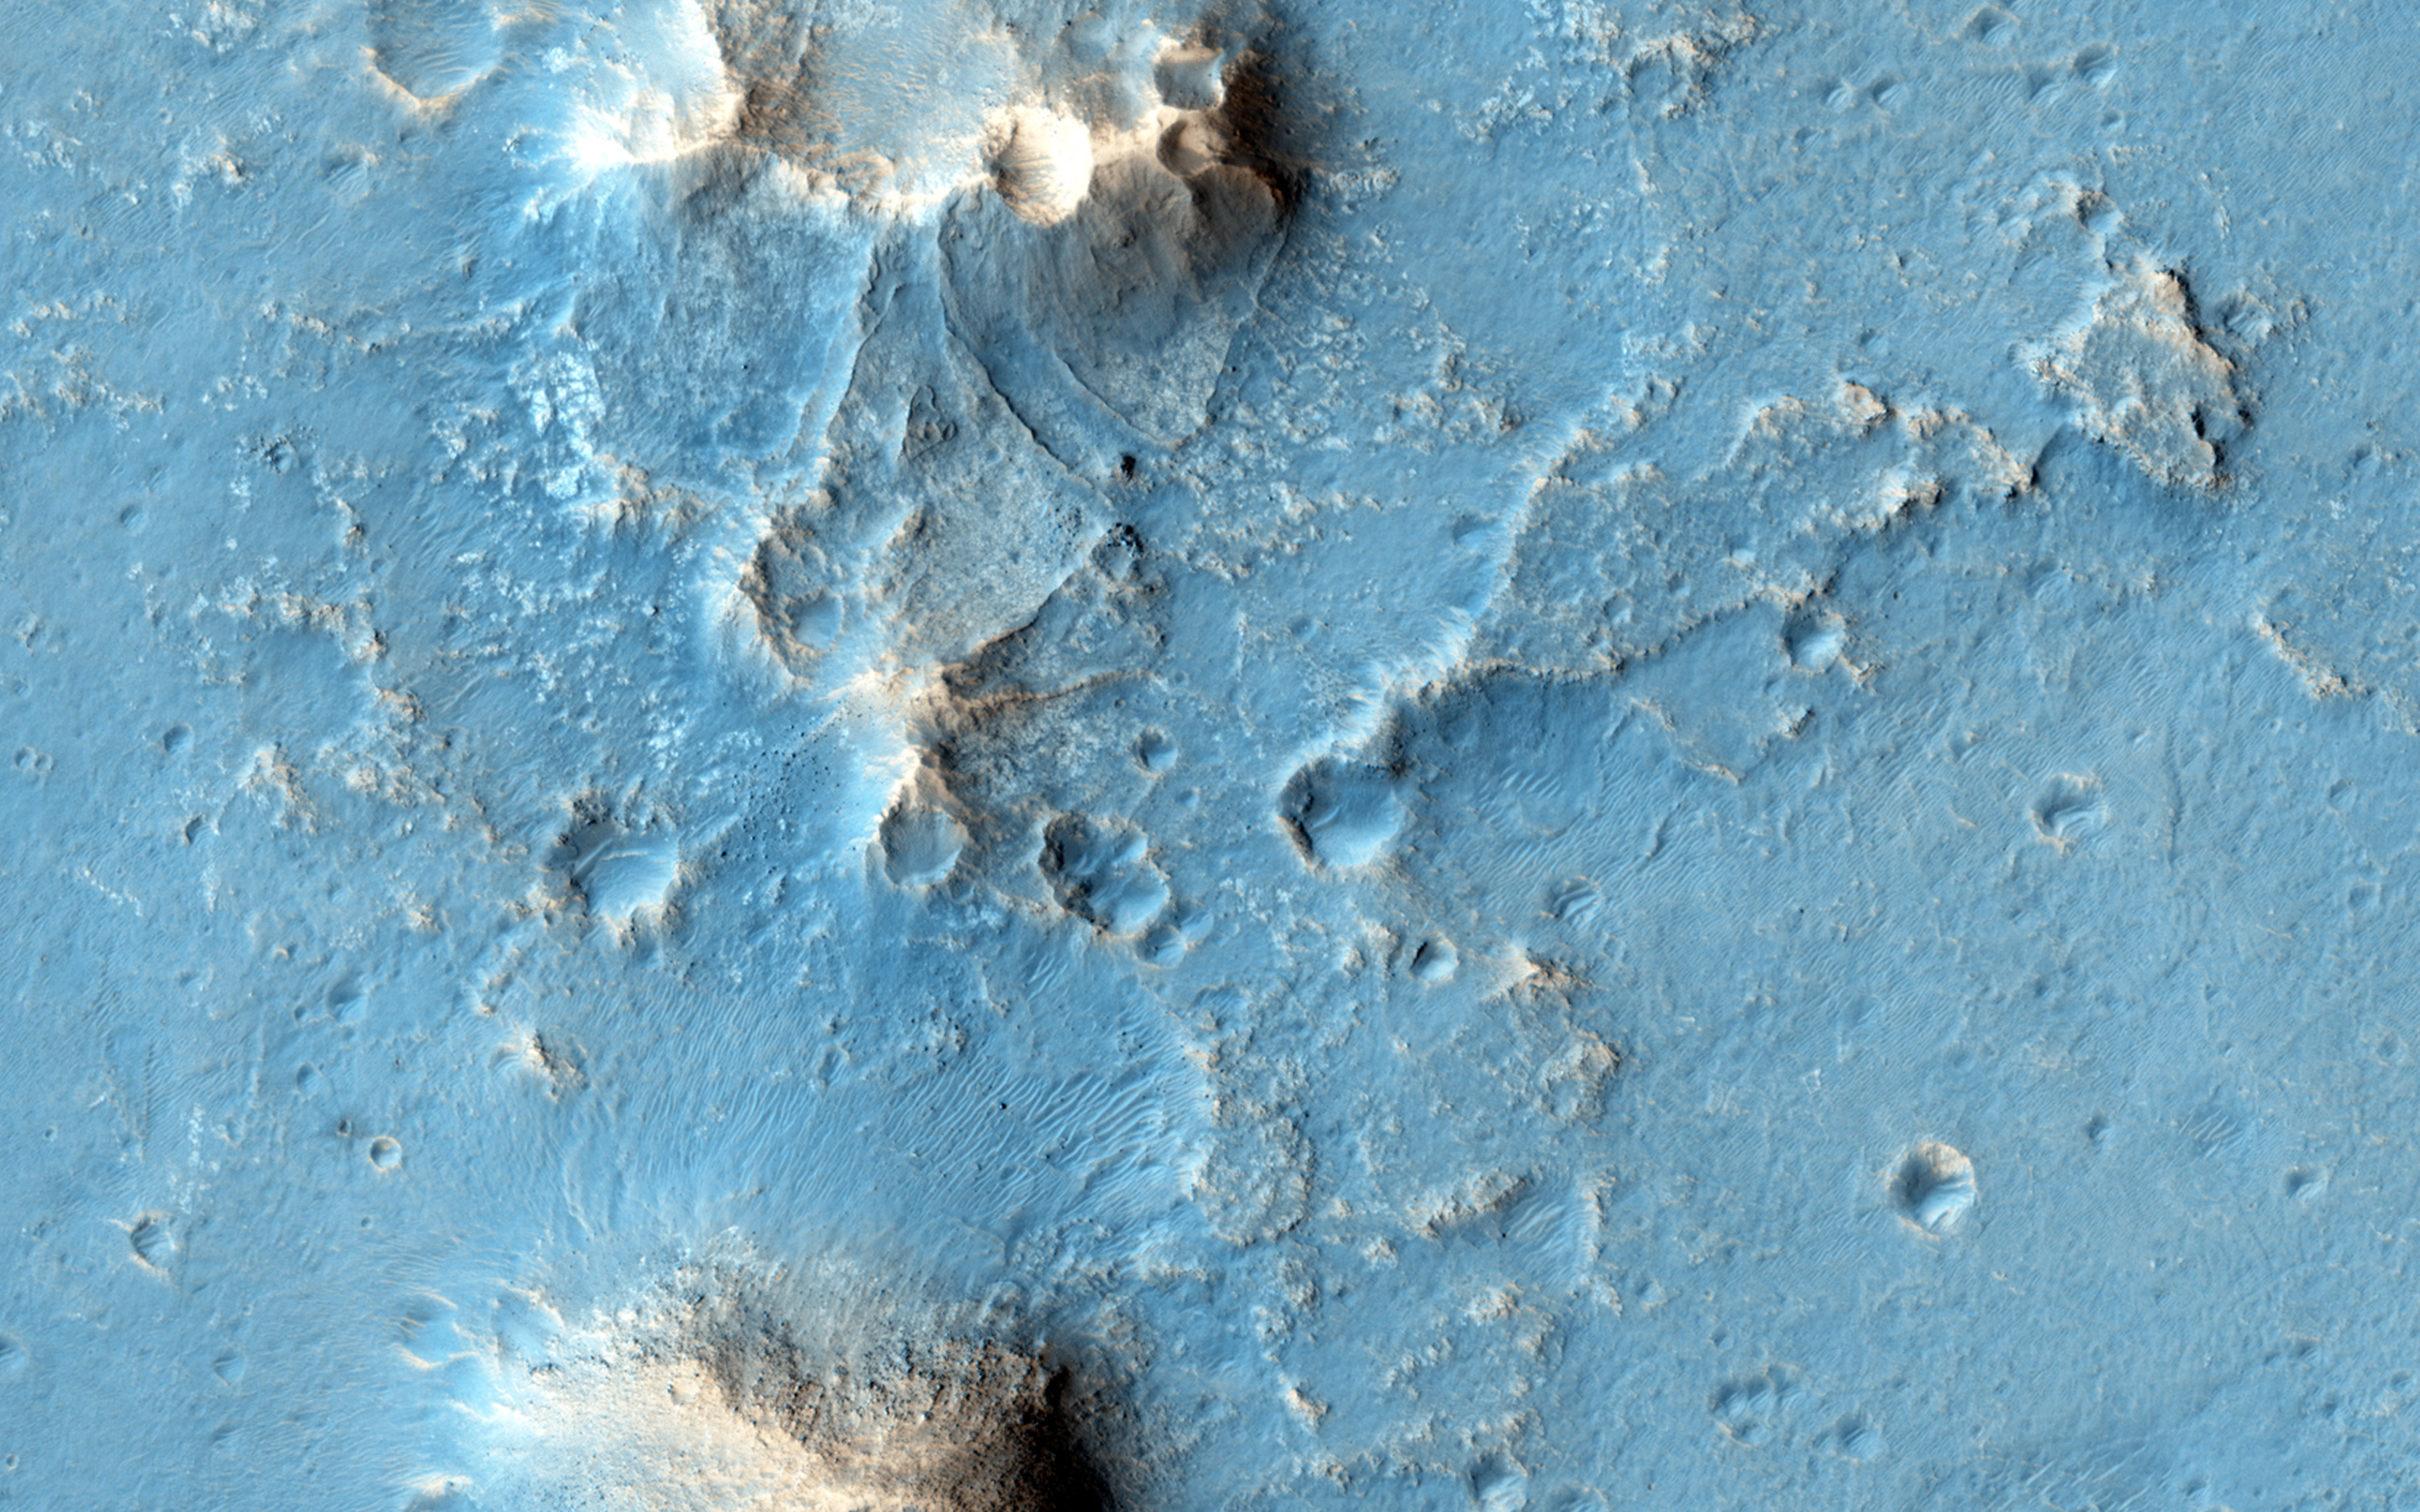

Possible Future Mars Landing Site in Oxia Planum

Oxia Planum is broad clay-bearing surface between Mawrth and Ares Vallis that has been proposed as a future landing site on Mars.

Remnants of a possible fan or delta near the outlet of Coogoon Vallis is a potential science target at this location.

HiRISE is one of six instruments on NASA’s Mars Reconnaissance Orbiter. The University of Arizona, Tucson, operates HiRISE, which was built by Ball Aerospace & Technologies Corp., Boulder, Colorado. NASA’s Jet Propulsion Laboratory, a division of the California Institute of Technology in Pasadena, manages the Mars Reconnaissance Orbiter Project for NASA’s Science Mission Directorate, Washington.

Credit: NASA/JPL-Caltech/Univ. of Arizona